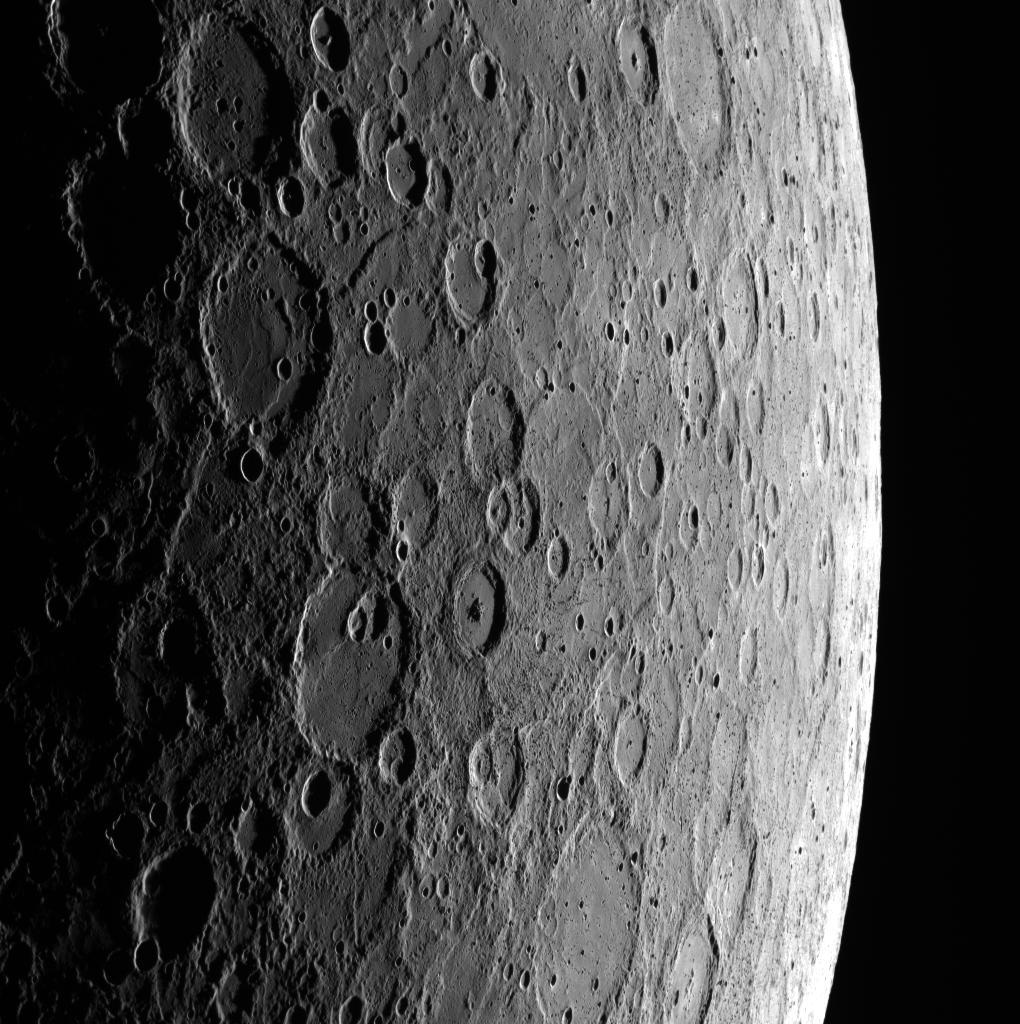

From Terminator to Limb

This stunning view includes both the terminator and the limb. Basho crater, an 80-km-diameter, complex crater with a prominent central peak, can be seen near the center of the scene.

Date acquired: January 11, 2012
Image Mission Elapsed Time (MET): 234794915
Image ID: 1253094
Instrument: Wide Angle Camera (WAC) of the Mercury Dual Imaging System (MDIS)
WAC filter: 7 (748 nanometers)
Center Latitude: -33.9°
Center Longitude: 188.4° E
Resolution: 713 meters/pixel
Scale: Mercury is 2440 km (1516 mi.) in diameter

The MESSENGER spacecraft is the first ever to orbit the planet Mercury, and the spacecraft’s seven scientific instruments and radio science investigation are unraveling the history and evolution of the Solar System’s innermost planet. Visit the Why Mercury? section of this website to learn more about the key science questions that the MESSENGER mission is addressing. During the one-year primary mission, MDIS is scheduled to acquire more than 75,000 images in support of MESSENGER’s science goals.

These images are from MESSENGER, a NASA Discovery mission to conduct the first orbital study of the innermost planet, Mercury. For information regarding the use of images, see the MESSENGER image use policy.

Credit: NASA/Johns Hopkins University Applied Physics Laboratory/Carnegie Institution of Washington